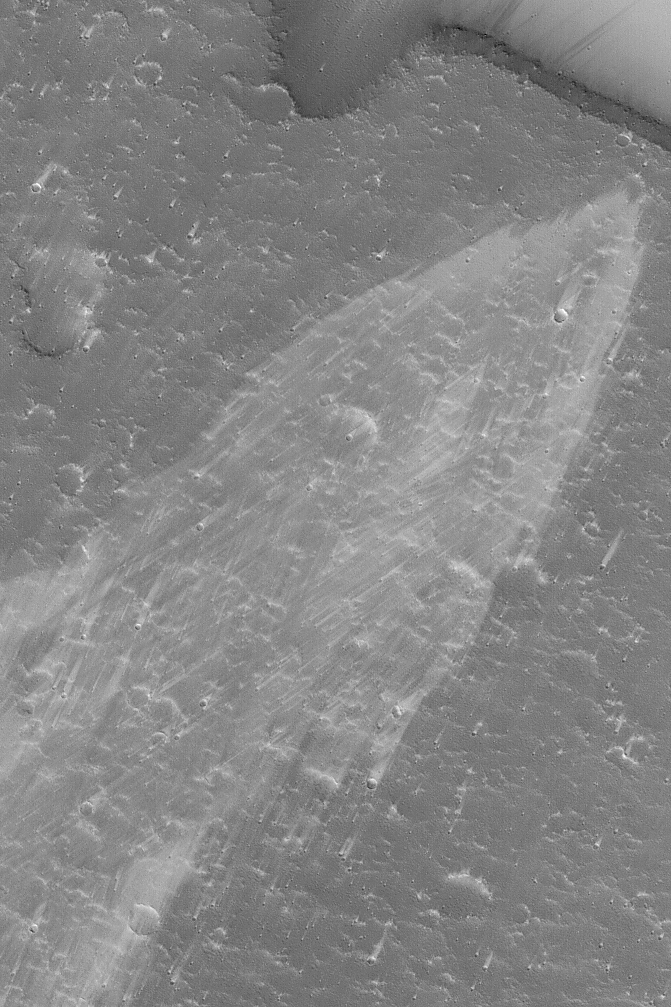

Complex Wind Streaks

16 February 2004
Northeastern Tharsis is known for its complicated patterns of wind streaks. Wind streaks are formed by sediment transport and deposition by wind. This Mars Global Surveyor (MGS) Mars Orbiter Camera (MOC) picture shows a pattern of crisscrossing streaks indicating winds that generally blow from the southwest (lower left) toward northeast (upper right), but vary over time. The image is located near 27.6°N, 98.9°W. Sunlight illuminates the scene from the lower left; the image covers an area 3 km (1.9 mi) wide.

Credit: NASA/JPL/Malin Space Science Systems